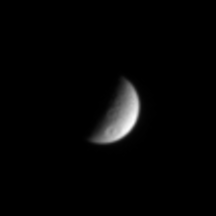

Speeding Away from Tethys

This view Saturn’s icy moon Tethys shows a large crater with a central peak in the southern hemisphere. Other surface details of this heavily cratered surface are faintly visible. At the time this image was taken, Cassini was speeding away from the Saturn system on its initial long, looping orbit.

The image was taken in visible light with the Cassini spacecraft narrow angle camera on July 13, 2004. Cassini was 4.8 million kilometers (3 million miles) from Tethys. Tethys, pronounced “TEE-thiss,” has a diameter of 1,060 kilometers (659 miles). The Sun-Tethys-spacecraft, or phase angle of the images is 97 degrees. The image scale is 29 kilometers (18 miles) per pixel. The image has been magnified by a factor of two to aid visibility.

The Cassini-Huygens mission is a cooperative project of NASA, the European Space Agency and the Italian Space Agency. The Jet Propulsion Laboratory, a division of the California Institute of Technology in Pasadena, manages the Cassini-Huygens mission for NASA’s Office of Space Science, Washington, D.C. The Cassini orbiter and its two onboard cameras, were designed, developed and assembled at JPL. The imaging team is based at the Space Science Institute, Boulder, Colo.

Credit: NASA/JPL/Space Science Institute